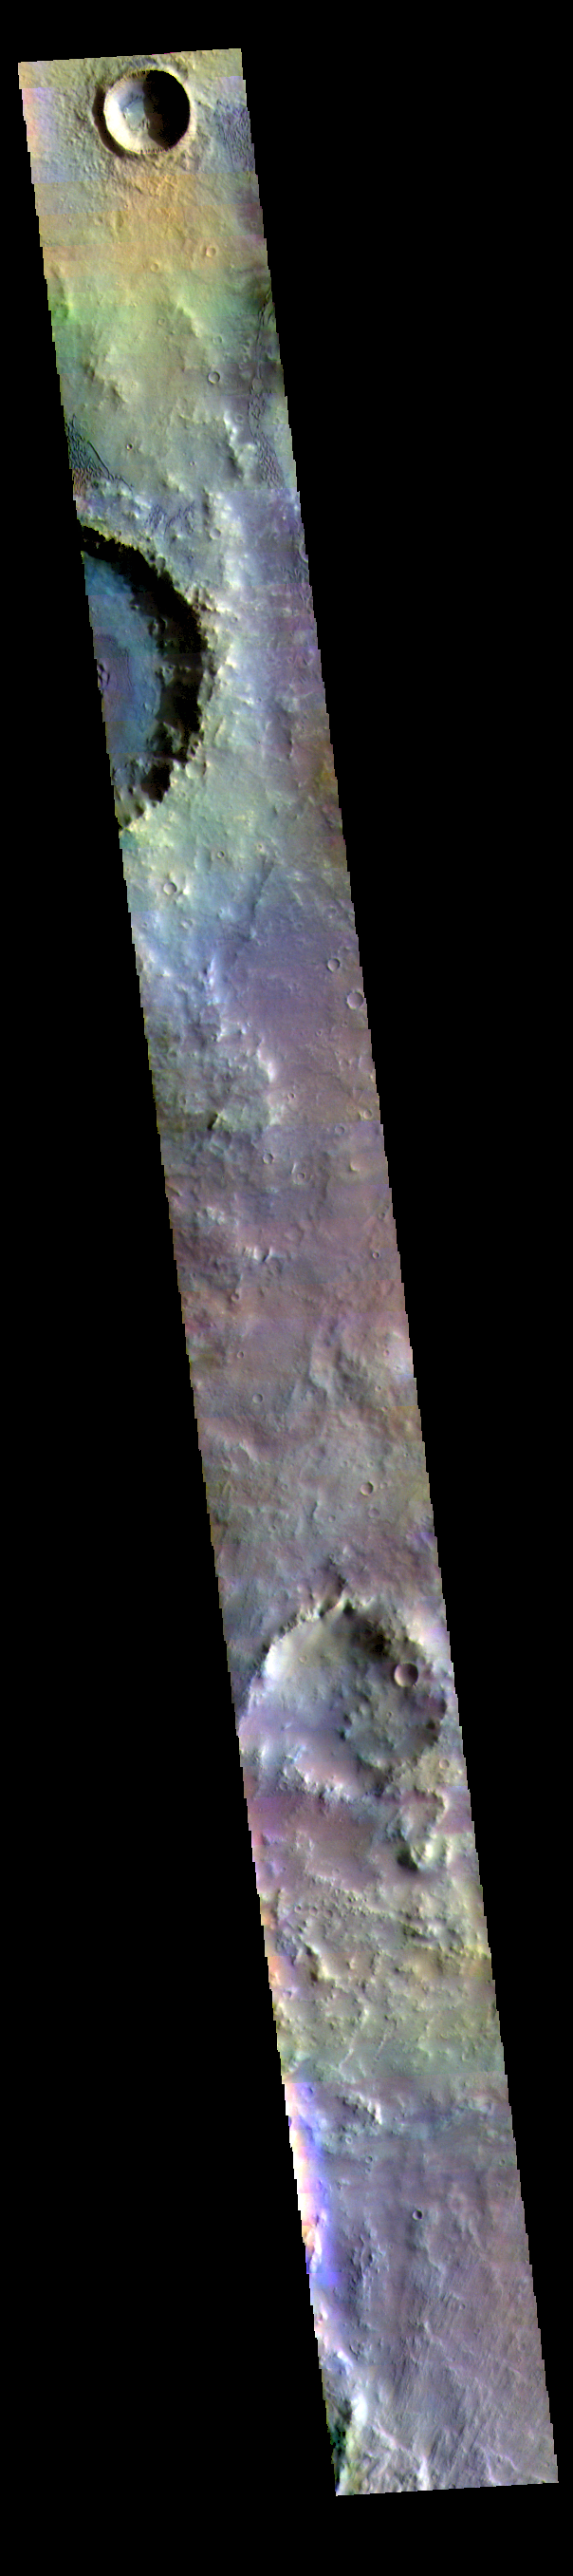

Herschel Crater – False Color

The THEMIS VIS camera contains 5 filters. The data from different filters can be combined in multiple ways to create a false color image. These false color images may reveal subtle variations of the surface not easily identified in a single band image. Today’s false color image shows part of the floor of Herschel Crater. Several regions of sand dunes are visible at the top of the image. Herschel Crater is 298 km (185 miles) in diameter and is located in Terra Cimmeria.

Credit: NASA/JPL-Caltech/ASU